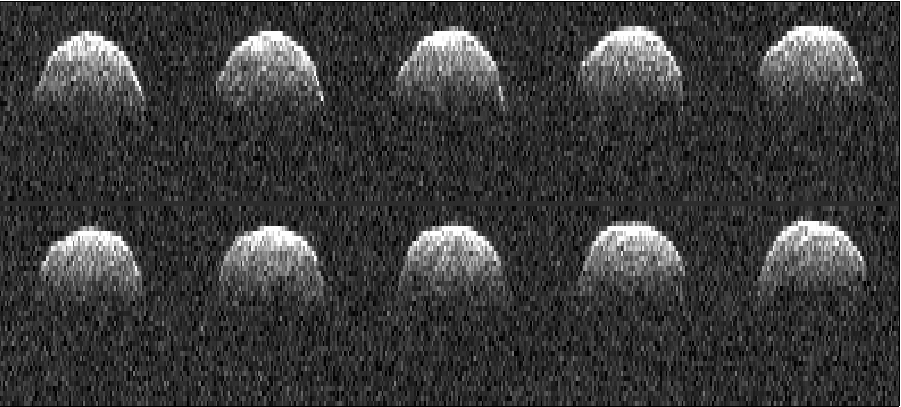

Asteroid 1999 RQ36

These series of radar images of asteroid 1999 RQ36 were obtained by NASA’s Deep Space Network antenna in Goldstone, Calif. on Sept 23, 1999.

NASA detects, tracks and characterizes asteroids and comets passing close to Earth using both ground- and space-based telescopes. The Near-Earth Object Observations Program at NASA’s Jet Propulsion Laboratory in Pasadena, Calif., commonly called “Spaceguard,” discovers these objects, characterizes some of them, and plots their orbits to determine if any could be potentially hazardous to our planet. JPL manages the Near-Earth Object Program Office for NASA’s Science Mission Directorate in Washington.

Credit: NASA/JPL-Caltech